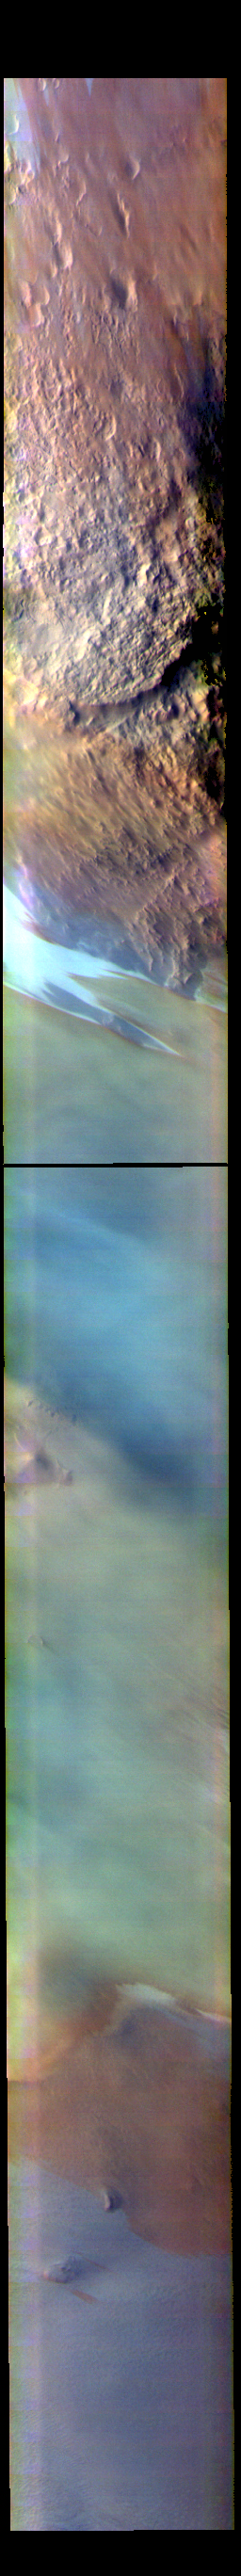

Argentea Planum

The THEMIS VIS camera contains 5 filters. The data from different filters can be combined in multiple ways to create a false color image. These false color images may reveal subtle variations of the surface not easily identified in a single band image. Today’s false color image shows the edge of the polar cap and Argentea Planum.

Credit: NASA/JPL-Caltech/ASU